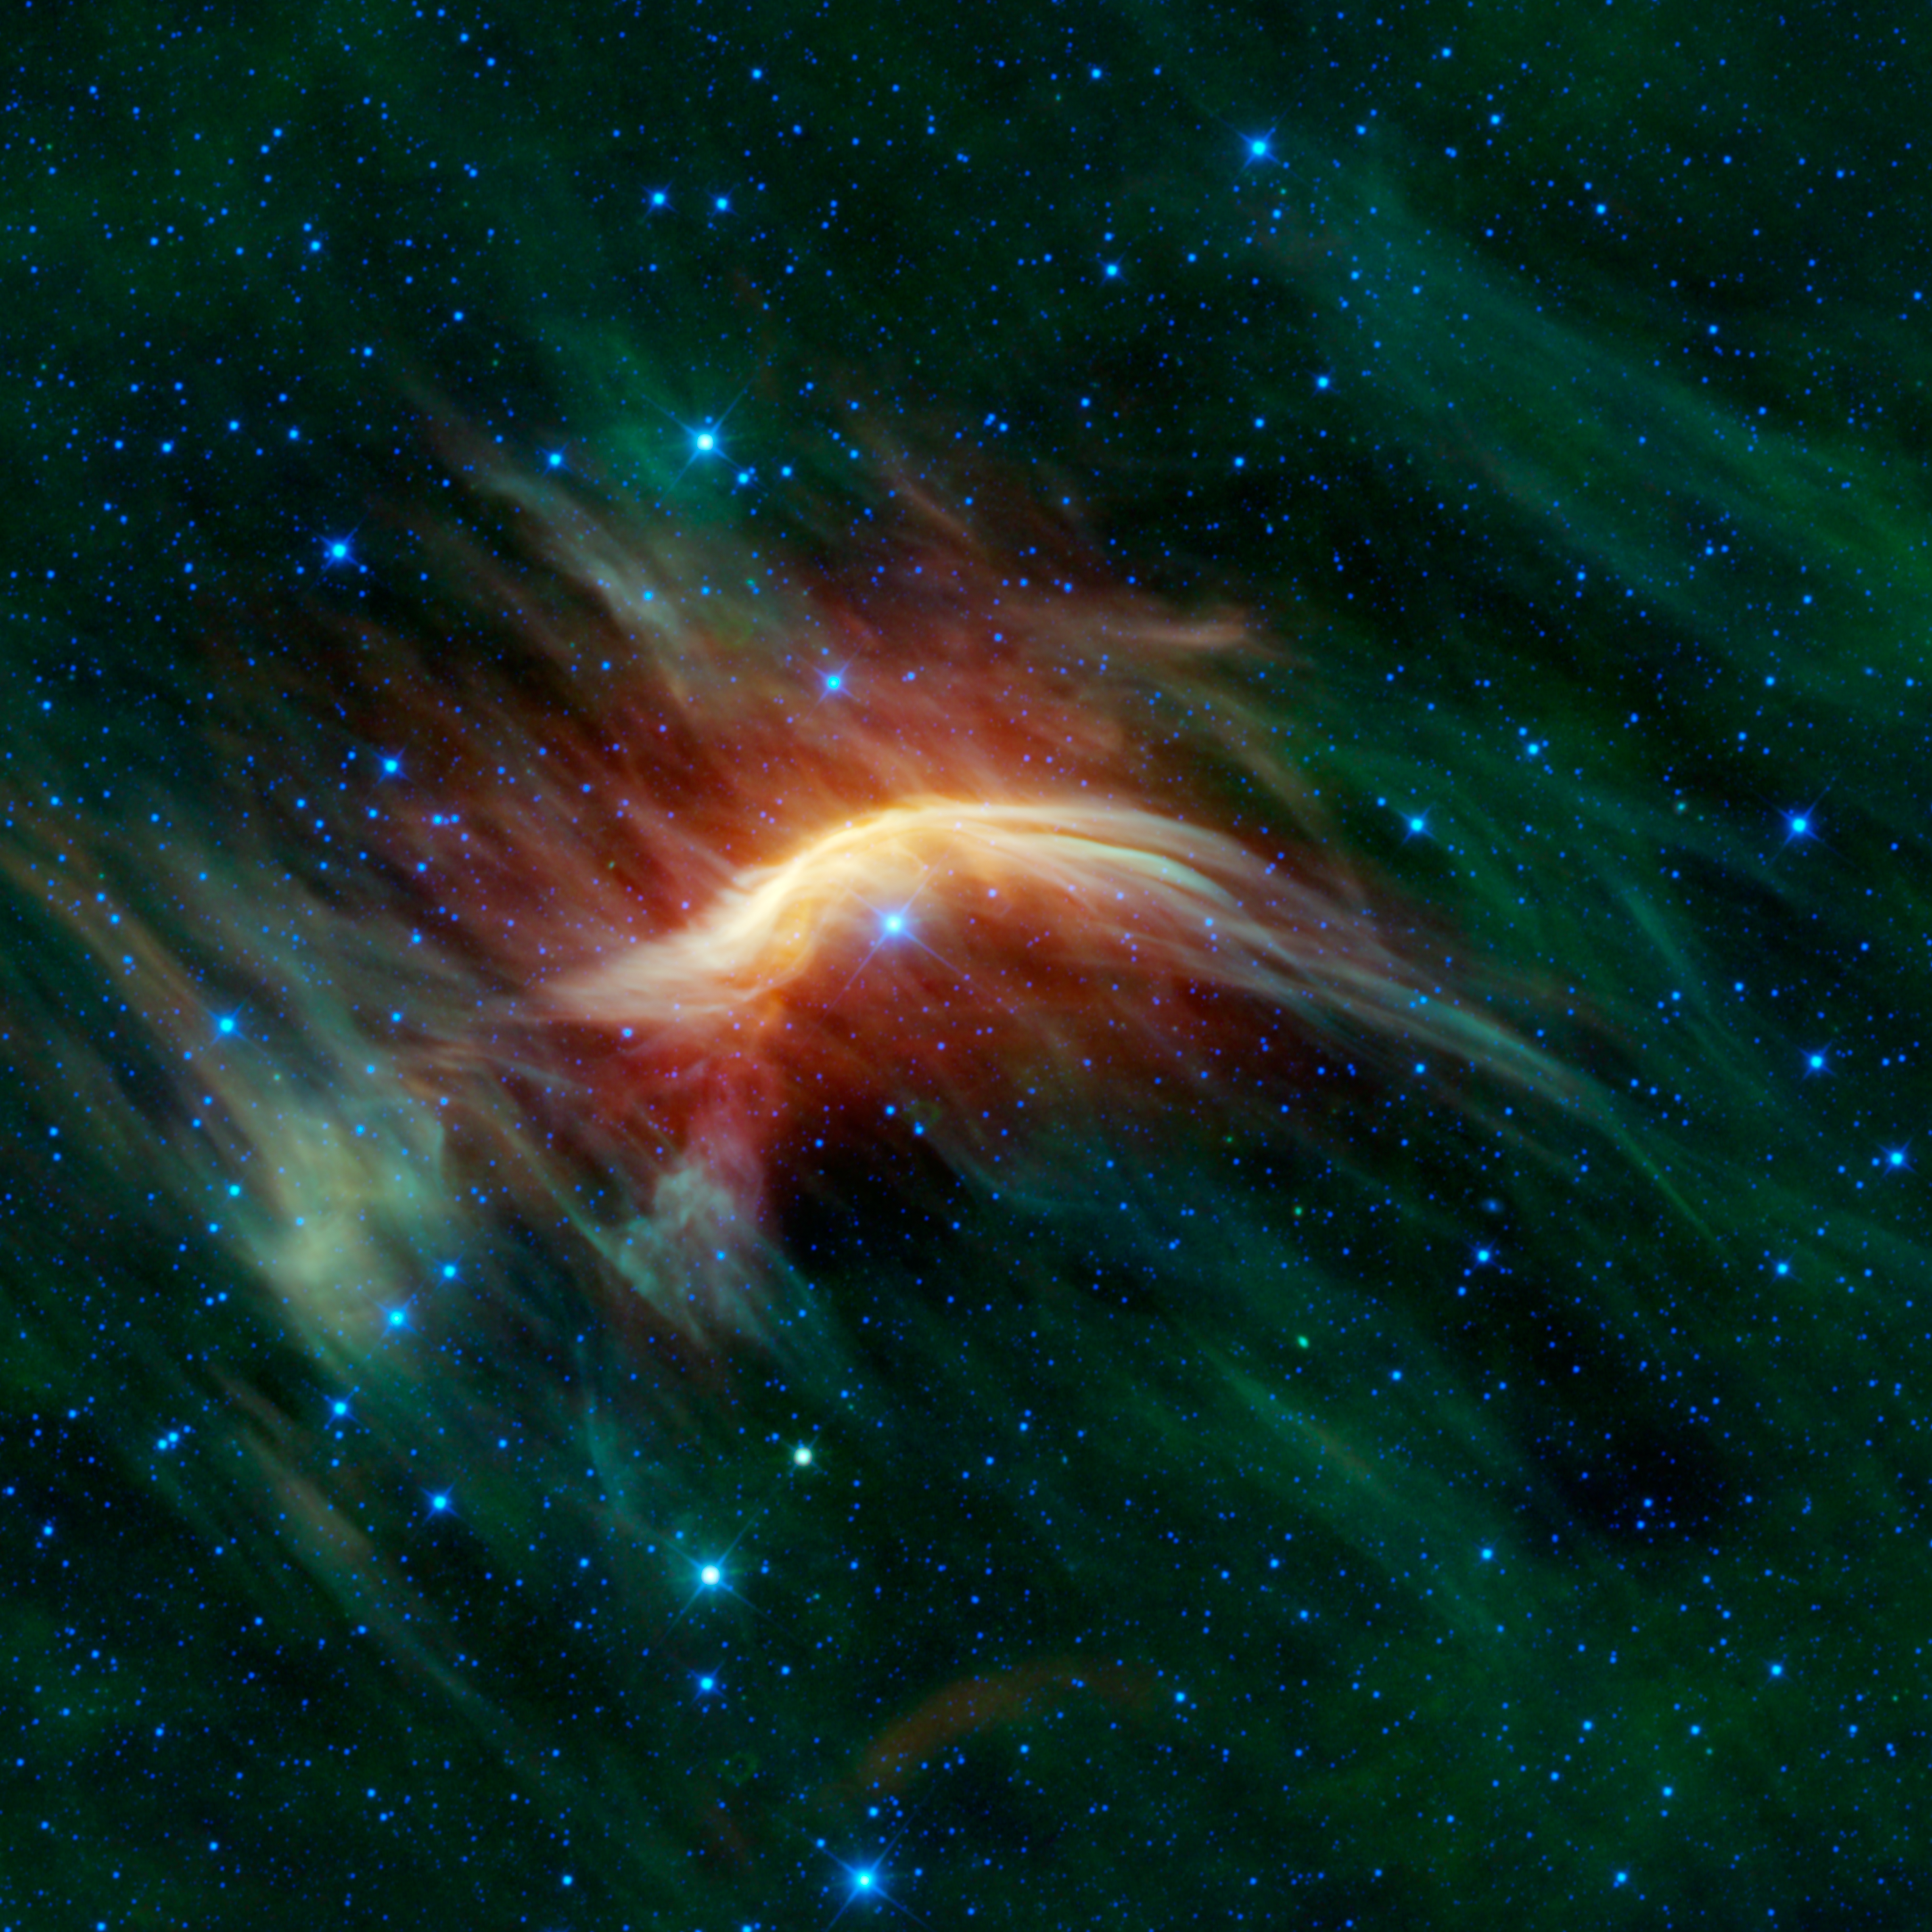

Zeta Ophiuchi — Runaway Star Plowing through Space Dust

The blue star near the center of this image is Zeta Ophiuchi. When seen in visible light it appears as a relatively dim red star surrounded by other dim stars and no dust. However, in this infrared image taken with NASA’s Wide-field Infrared Survey Explorer, or WISE, a completely different view emerges. Zeta Ophiuchi is actually a very massive, hot, bright blue star plowing its way through a large cloud of interstellar dust and gas.

Astronomers theorize that this stellar juggernaut was likely once part of a binary star system with an even more massive partner. It’s believed that when the partner exploded as a supernova, blasting away most of its mass, Zeta Ophiuchi was suddenly freed from its partner’s pull and shot away like a bullet moving 24 kilometers per second (54,000 miles per hour). Zeta Ophiuchi is about 20 times more massive and 65,000 times more luminous than the sun. If it weren’t surrounded by so much dust, it would be one of the brightest stars in the sky and appear blue to the eye. Like all stars with this kind of extreme mass and power, it subscribes to the ‘live fast, die young’ motto. It’s already about halfway through its very short 8-million-year lifespan. In comparison, the sun is roughly halfway through its 10-billion-year lifespan. While the sun will eventually become a quiet white dwarf, Zeta Ophiuchi, like its ex-partner, will ultimately die in a massive explosion called a supernova.

Perhaps the most interesting features in this image are related to the interstellar gas and dust that surrounds Zeta Ophiuchi. Off to the sides of the image and in the background are relatively calm clouds of dust, appearing green and wispy, slightly reminiscent of the northern lights. Near Zeta Ophiuchi, these clouds look quite different. The cloud in all directions around the star is brighter and redder, because the extreme amounts of ultraviolet radiation emitted by the star are heating the cloud, causing it to glow more brightly in the infrared than usual.

Even more striking, however, is the bright yellow curved feature directly above Zeta Ophiuchi. This is a magnificent example of a bow shock. In this image, the runaway star is flying from the lower right towards the upper left. As it does so, its very powerful stellar wind is pushing the gas and dust out of its way (the stellar wind extends far beyond the visible portion of the star, creating an invisible ‘bubble’ all around it). And directly in front of the star’s path the wind is compressing the gas together so much that it is glowing extremely brightly (in the infrared), creating a bow shock. It is akin to the effect you might see when a boat pushes a wave in front it as it moves through the water. This feature is completely hidden in visible light. Infrared images like this one from WISE shed an entirely new light on the region.

The colors used in this image represent specific wavelengths of infrared light. Blue and cyan (blue-green) represent light emitted at wavelengths of 3.4 and 4.6 microns, which is predominantly from stars. Green and red represent light from 12 and 22 microns, respectively, which is mostly emitted by dust.

JPL manages the Wide-field Infrared Survey Explorer for NASA’s Science Mission Directorate, Washington. The principal investigator, Edward Wright, is at UCLA. The mission was competitively selected under NASA’s Explorers Program managed by the Goddard Space Flight Center, Greenbelt, Md. The science instrument was built by the Space Dynamics Laboratory, Logan, Utah, and the spacecraft was built by Ball Aerospace & Technologies Corp., Boulder, Colo. Science operations and data processing take place at the Infrared Processing and Analysis Center at the California Institute of Technology in Pasadena. Caltech manages JPL for NASA.

Credit: NASA/JPL-Caltech/UCLA